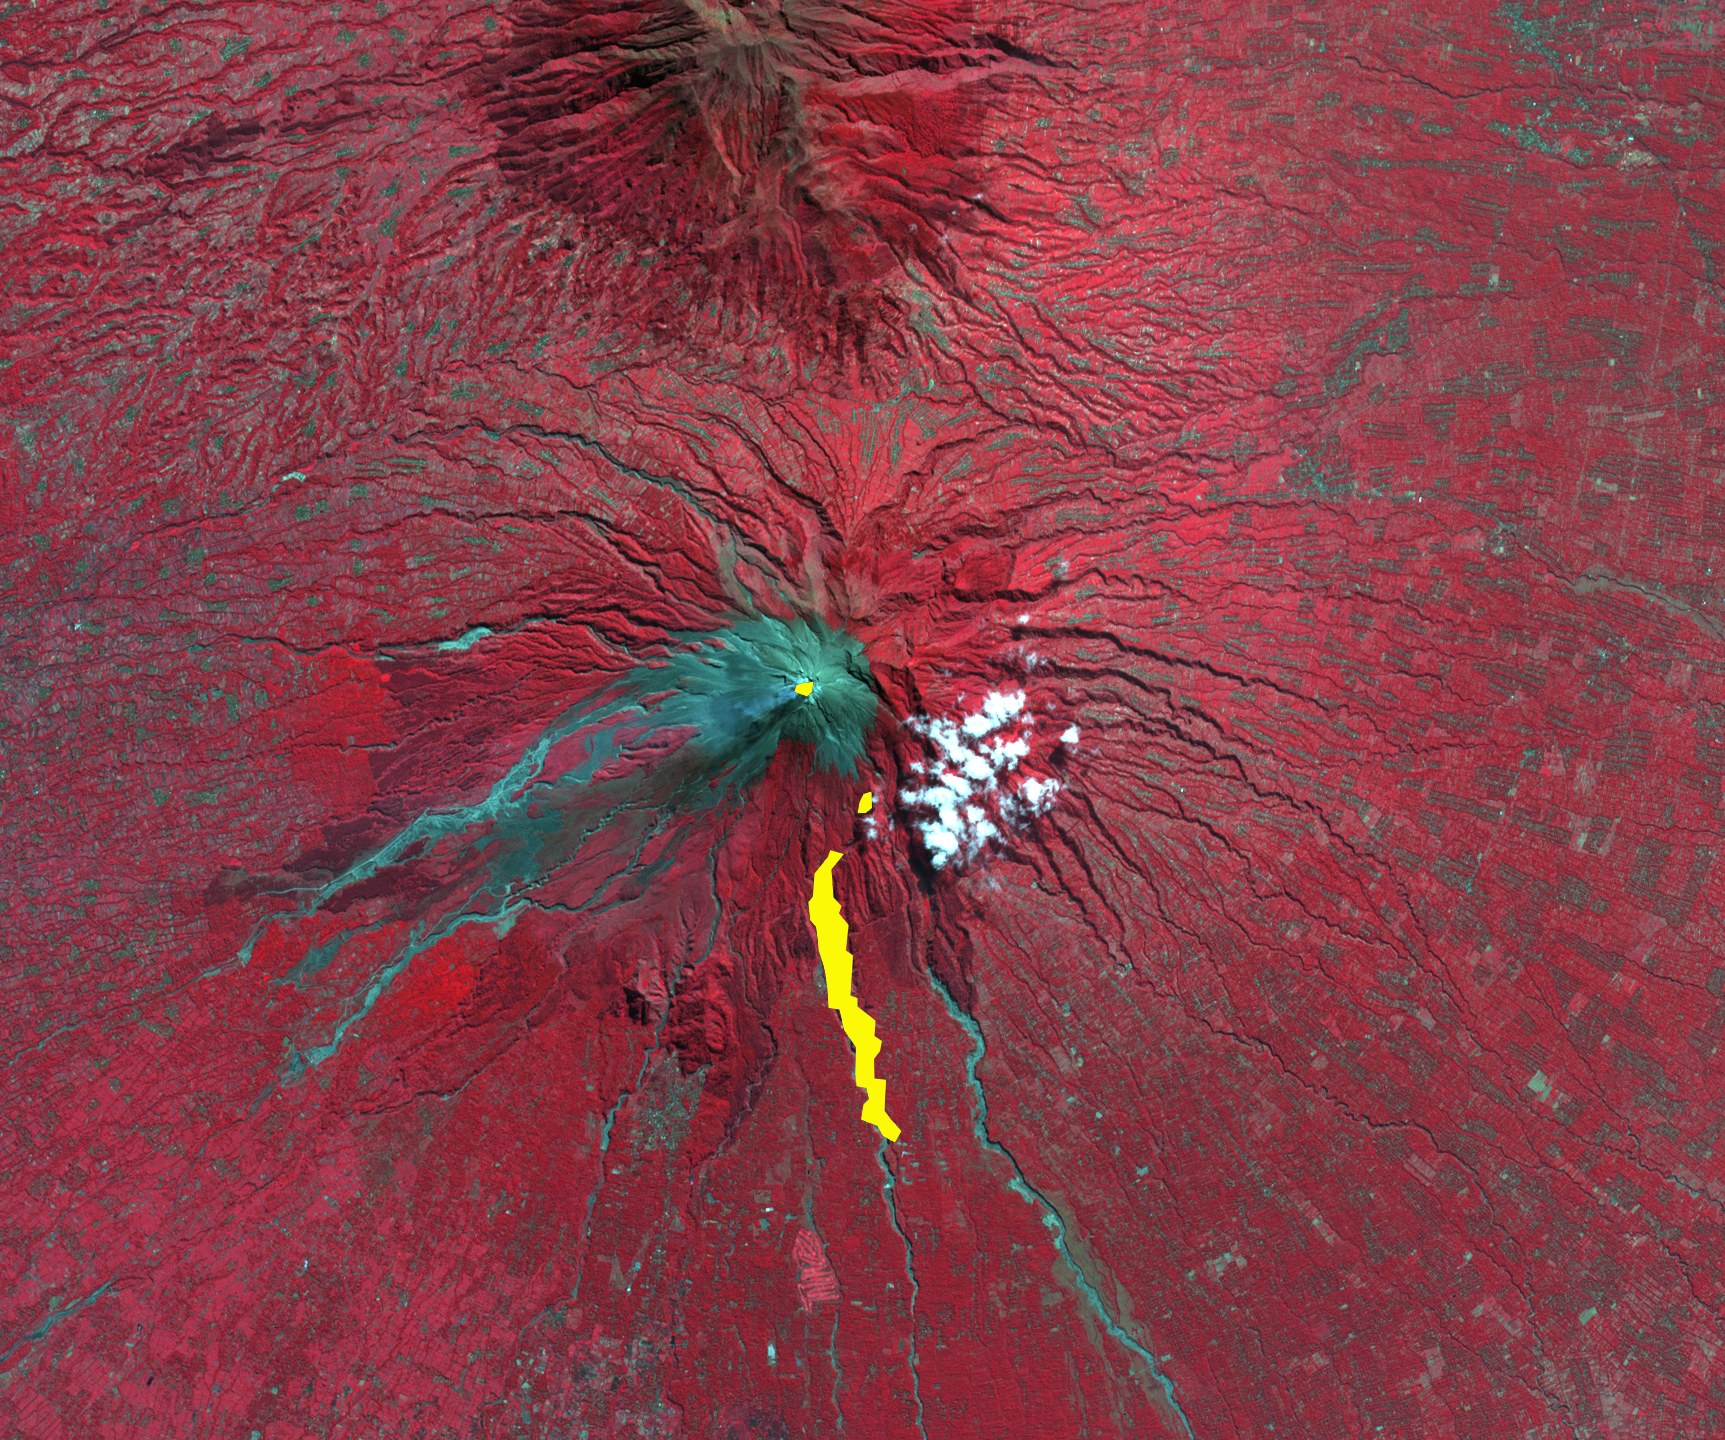

Merapi Volcano, Indonesia

Figure 1

On Oct. 26, 2010, Merapi volcano in Indonesia erupted, killing at least 38 people and prompting authorities to evacuate tens of thousands of inhabitants from around the mountain. On the night of November 1, the Advanced Spaceborne Thermal Emission and Reflection Radiometer (ASTER) instrument on NASA’s Terra spacecraft captured a thermal infrared image (center Figure 1) of the hot volcanic flow that resulted from collapse of the summit lava dome, and that led to the ensuing release of ash plumes (center Figure 1; hot areas are brightest). In the daytime image from 2003 (left Figure 1), vegetation is displayed in red, and older volcanic flows are in blue-gray. The composite image on the right superposes the hot flow and summit dome areas from 2010 in yellow on top of the 2003 image. Gaps in the hot areas are due to concealment by intervening clouds in the 2010 night infrared image.The ASTER image is located at 7.5 degrees south latitude, 110.5 degrees east longitude. The image covers an area of 17 by 19 kilometers (11 by 12 miles).

With its 14 spectral bands from the visible to the thermal infrared wavelength region and its high spatial resolution of 15 to 90 meters (about 50 to 300 feet), ASTER images Earth to map and monitor the changing surface of our planet. ASTER is one of five Earth-observing instruments launched Dec. 18, 1999, on Terra. The instrument was built by Japan’s Ministry of Economy, Trade and Industry. A joint U.S./Japan science team is responsible for validation and calibration of the instrument and data products.

The broad spectral coverage and high spectral resolution of ASTER provides scientists in numerous disciplines with critical information for surface mapping and monitoring of dynamic conditions and temporal change. Example applications are: monitoring glacial advances and retreats; monitoring potentially active volcanoes; identifying crop stress; determining cloud morphology and physical properties; wetlands evaluation; thermal pollution monitoring; coral reef degradation; surface temperature mapping of soils and geology; and measuring surface heat balance.

The U.S. science team is located at NASA’s Jet Propulsion Laboratory, Pasadena, Calif. The Terra mission is part of NASA’s Science Mission Directorate, Washington, D.C.

Credit: NASA/GSFC/METI/ERSDAC/JAROS, and U.S./Japan ASTER Science Team